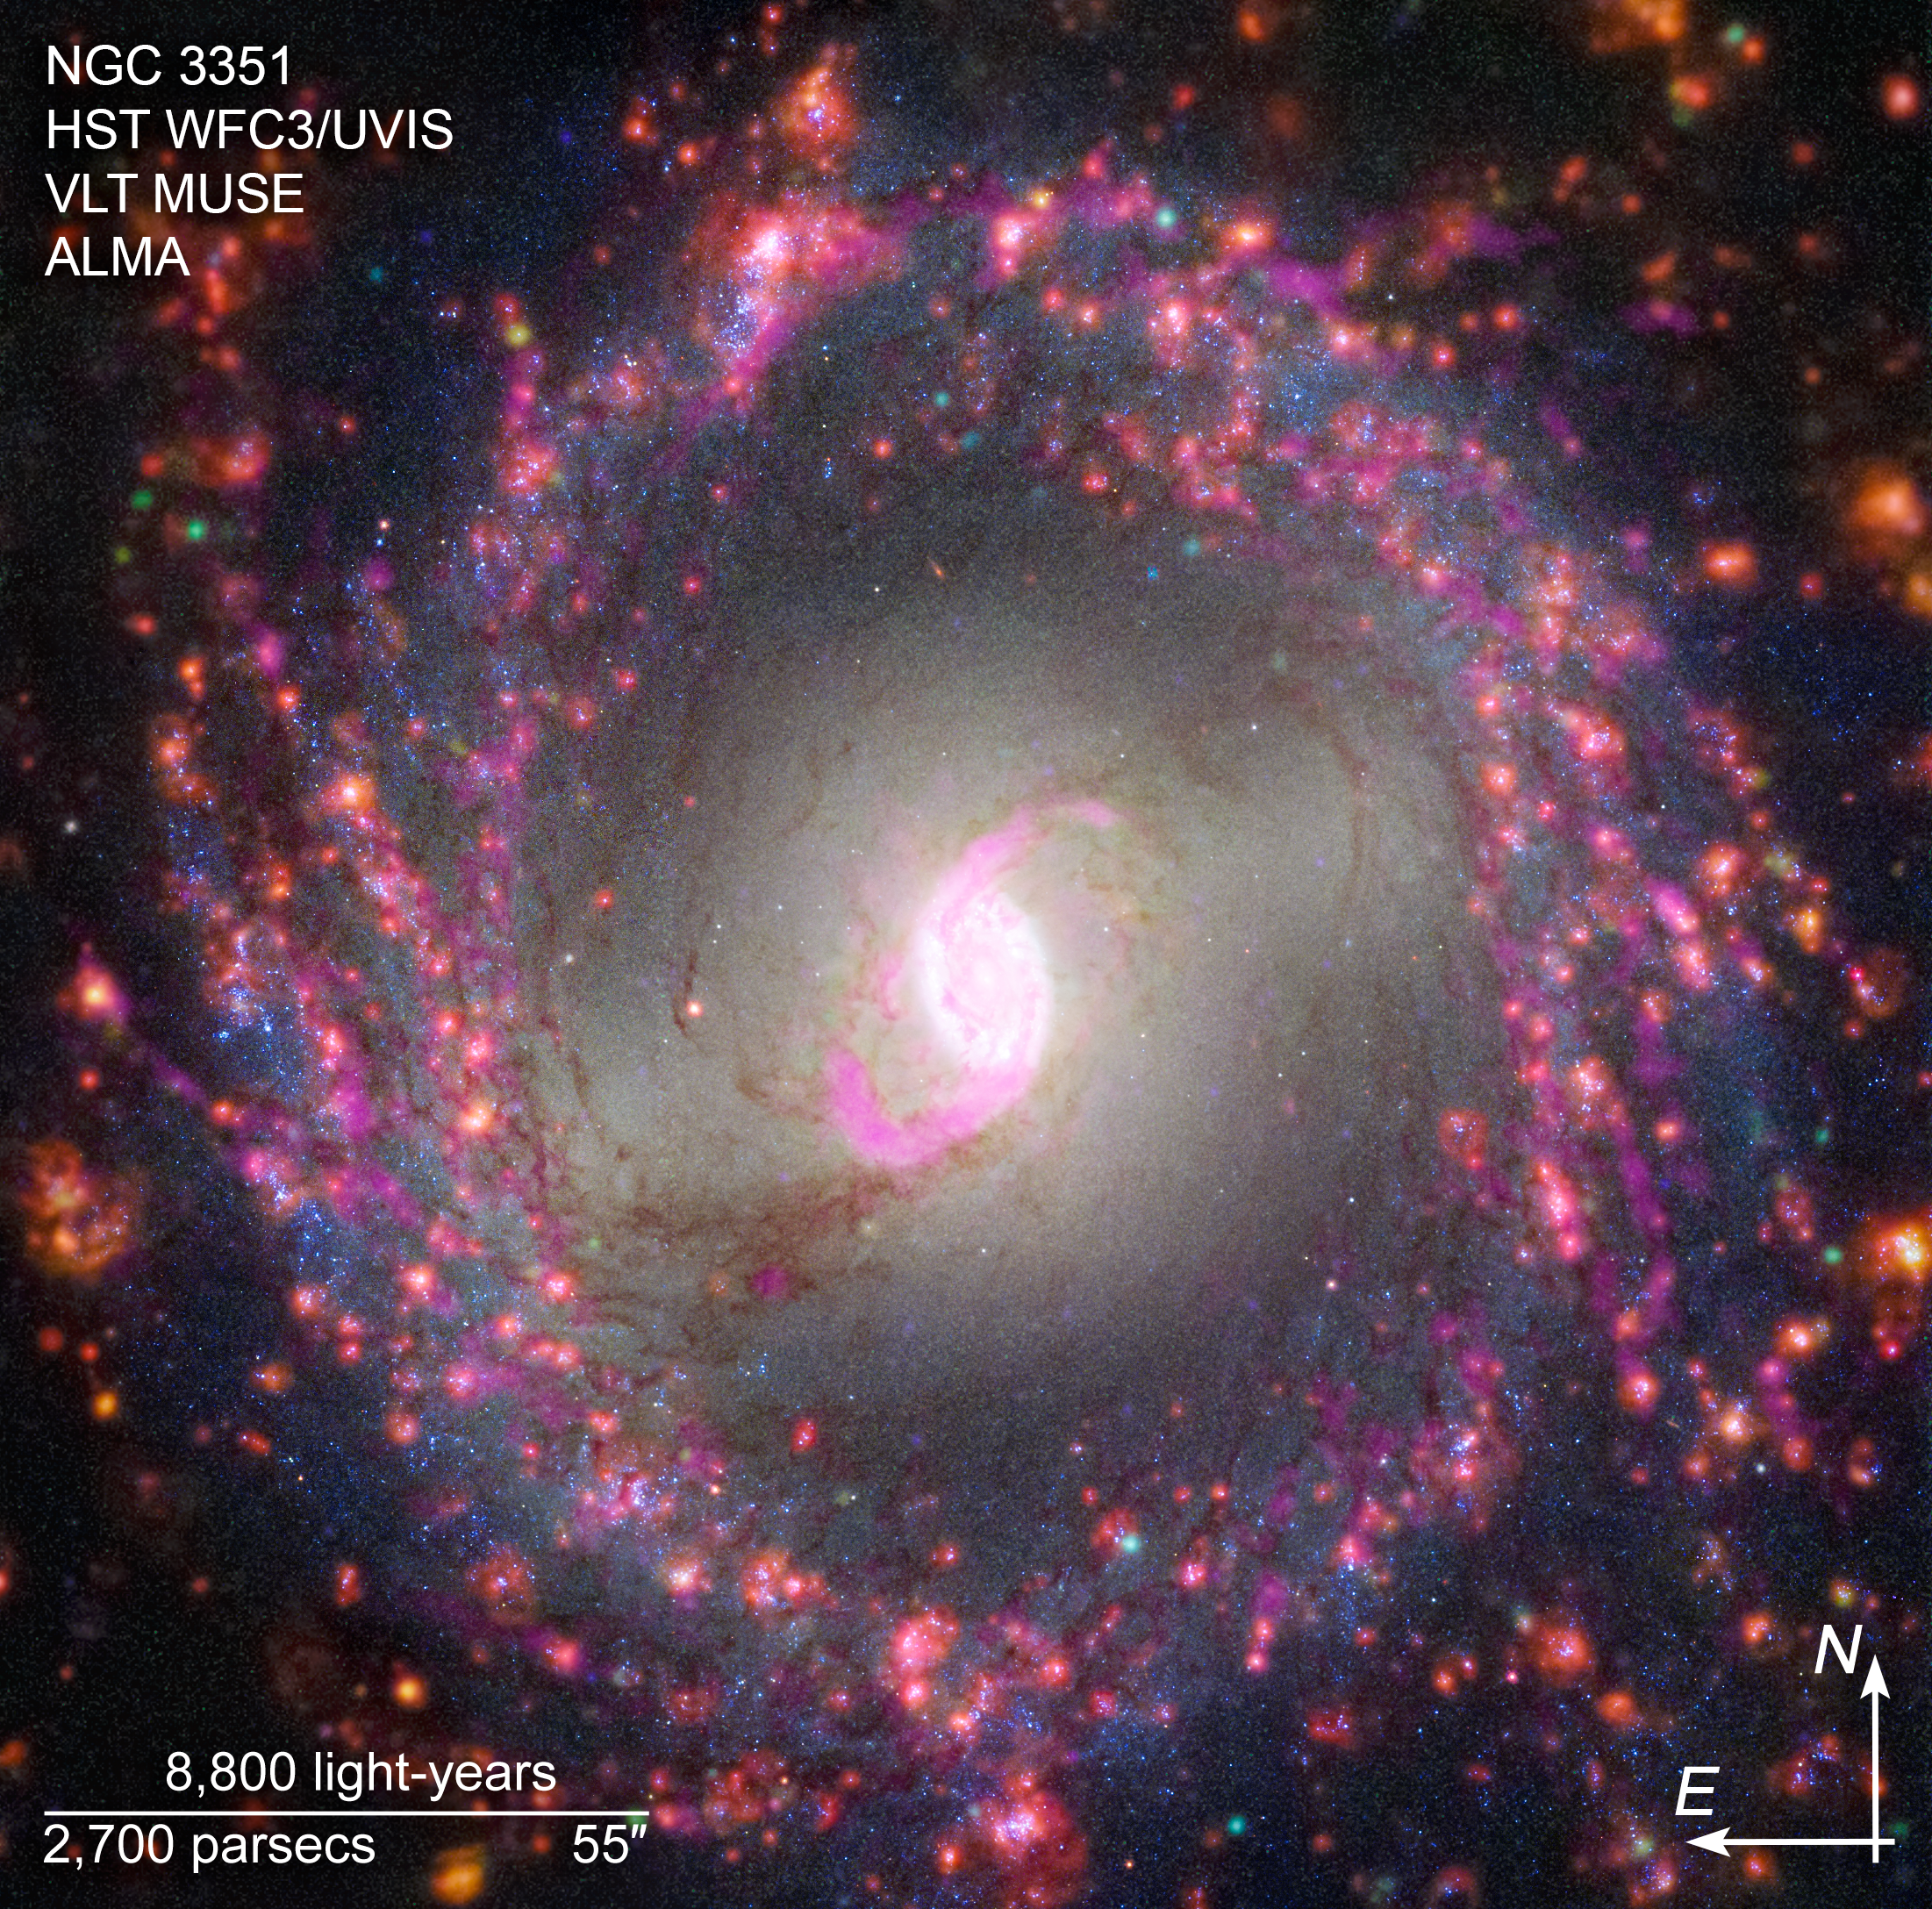

Multiwavelength View of NGC 3351 (Hubble, VLT, ALMA Compass Image)

This composite image of NGC 3351, captured by the Hubble Space Telescope’s Wide Field Camera 3, the Atacama Large Millimeter/submillimeter Array (ALMA), and the Very Large Telescope’s Multi Unit Spectroscopic Explorer (MUSE) instrument, shows compass arrows and labels for reference.

The north and east compass arrows show the orientation of the image on the sky. Note that the relationship between north and east on the sky (as seen from below) is flipped relative to direction arrows on a map of the ground (as seen from above).

The scale bar is labeled in light-years, which is the distance that light travels in one Earth-year. (It takes 8,800 years for light to travel a distance equal to the length of the bar.) One light-year is equal to about 5.88 trillion miles or 9.46 trillion kilometers. The field of view shown in this image is approximately 28,000 light-years across.

This image includes visible, ultraviolet, and radio light. All wavelengths have been translated into visible-light colors.

Read the full image caption.

Credit: NASA, ESA, ESO-Chile, ALMA, NAOJ, NRAO